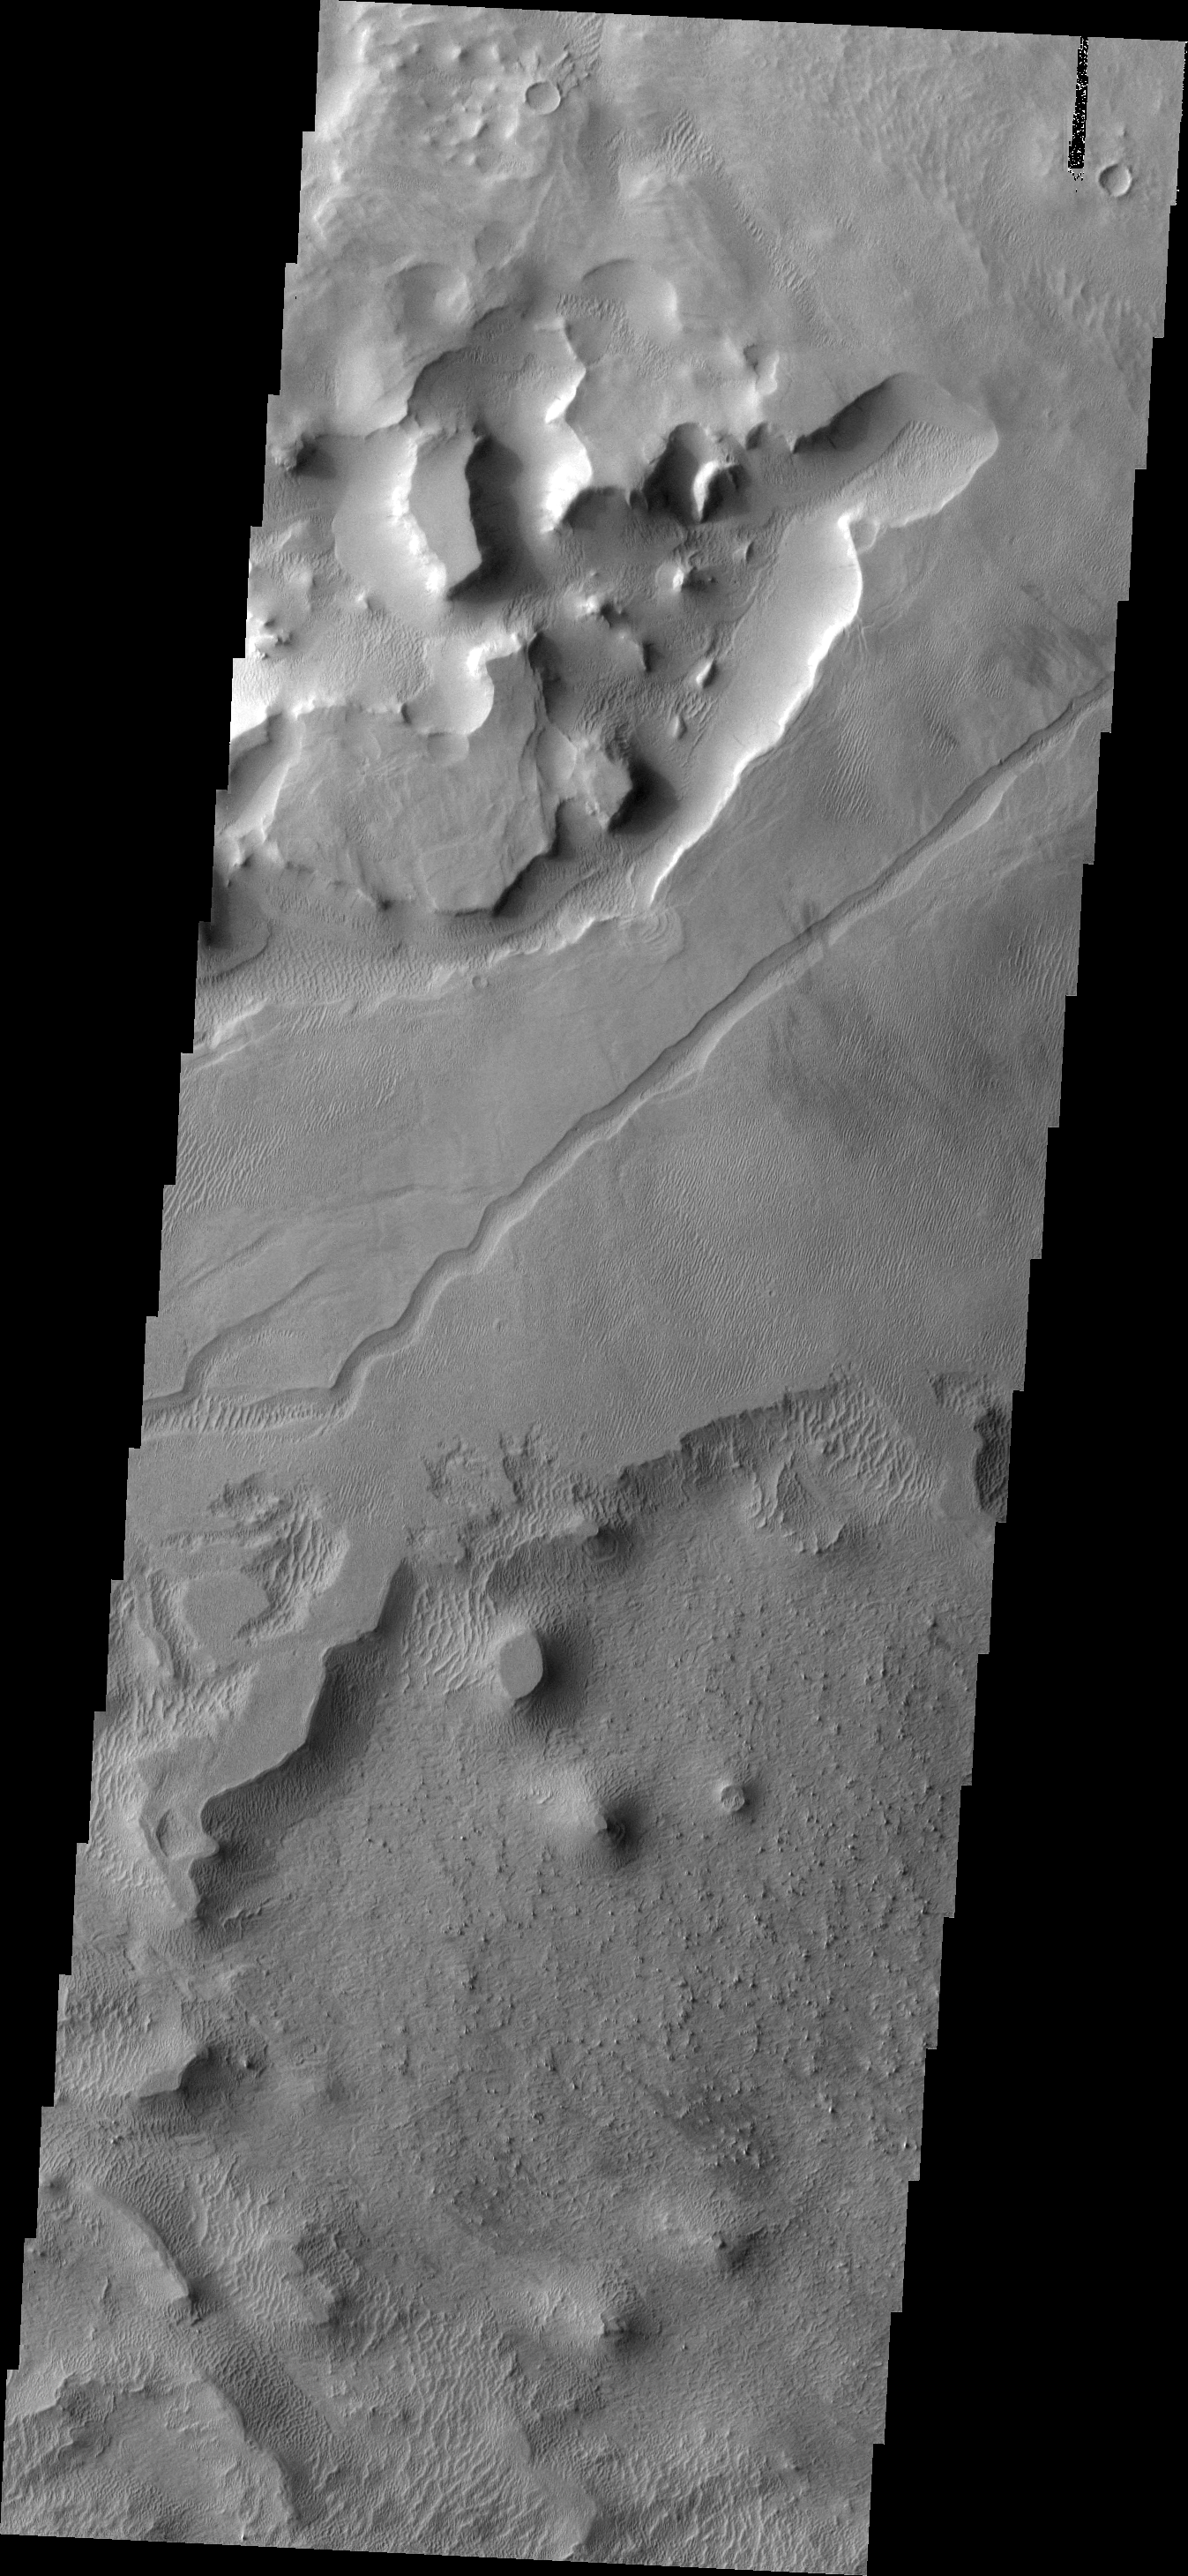

Tharsis Winds

Although the Tharsis region of Mars is best known for its towering volcanoes and extensive lava flows the volcanic activity responsible ended long ago. Since then wind has been the active process, slowly eroding the surface and depositing fine materials. This image shows a small region of wind erosion and deposition in the Tharsis area.

Image information: VIS instrument. Latitude 7.6N, Longitude 232.6E. 18 meter/pixel resolution.

Please see the THEMIS Data Citation Note for details on crediting THEMIS images.

Note: this THEMIS visual image has not been radiometrically nor geometrically calibrated for this preliminary release. An empirical correction has been performed to remove instrumental effects. A linear shift has been applied in the cross-track and down-track direction to approximate spacecraft and planetary motion. Fully calibrated and geometrically projected images will be released through the Planetary Data System in accordance with Project policies at a later time.

NASA’s Jet Propulsion Laboratory manages the 2001 Mars Odyssey mission for NASA’s Office of Space Science, Washington, D.C. The Thermal Emission Imaging System (THEMIS) was developed by Arizona State University, Tempe, in collaboration with Raytheon Santa Barbara Remote Sensing. The THEMIS investigation is led by Dr. Philip Christensen at Arizona State University. Lockheed Martin Astronautics, Denver, is the prime contractor for the Odyssey project, and developed and built the orbiter. Mission operations are conducted jointly from Lockheed Martin and from JPL, a division of the California Institute of Technology in Pasadena.

Credit: NASA/JPL/ASU